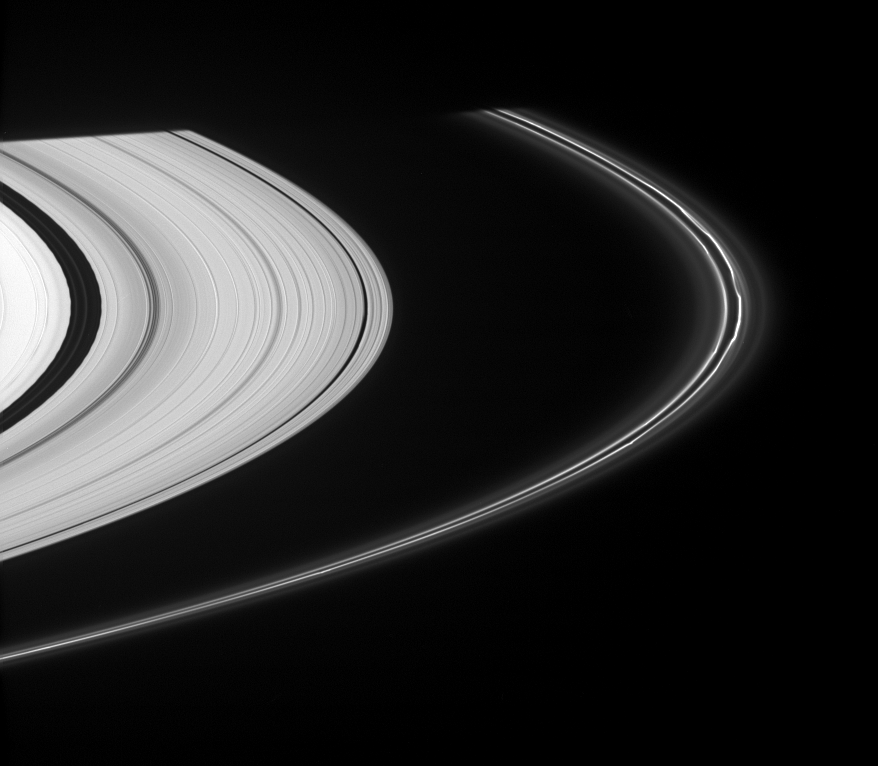

Bright Strands

A section of Saturn’s perturbed F ring displays kinks in its bright strands. At left, edge waves in the Encke Gap, caused by the presence of Pan, can be seen, along with two faint ringlets.

This view looks toward the unilluminated side of the rings from about 4 degrees above the ringplane.

The rings disappear into the planet’s shadow at the top of the scene.

The image was taken in visible light with the Cassini spacecraft narrow-angle camera on Nov. 14, 2007. The view was acquired at a distance of approximately 1.7 million kilometers (1.1 million miles) from Saturn and at a Sun-ring-spacecraft, or phase, angle of about 55 degrees. Image scale is 10 kilometers (6 miles) per pixel.

The Cassini-Huygens mission is a cooperative project of NASA, the European Space Agency and the Italian Space Agency. The Jet Propulsion Laboratory, a division of the California Institute of Technology in Pasadena, manages the mission for NASA’s Science Mission Directorate, Washington, D.C. The Cassini orbiter and its two onboard cameras were designed, developed and assembled at JPL. The imaging operations center is based at the Space Science Institute in Boulder, Colo.

Credit: NASA/JPL/Space Science Institute